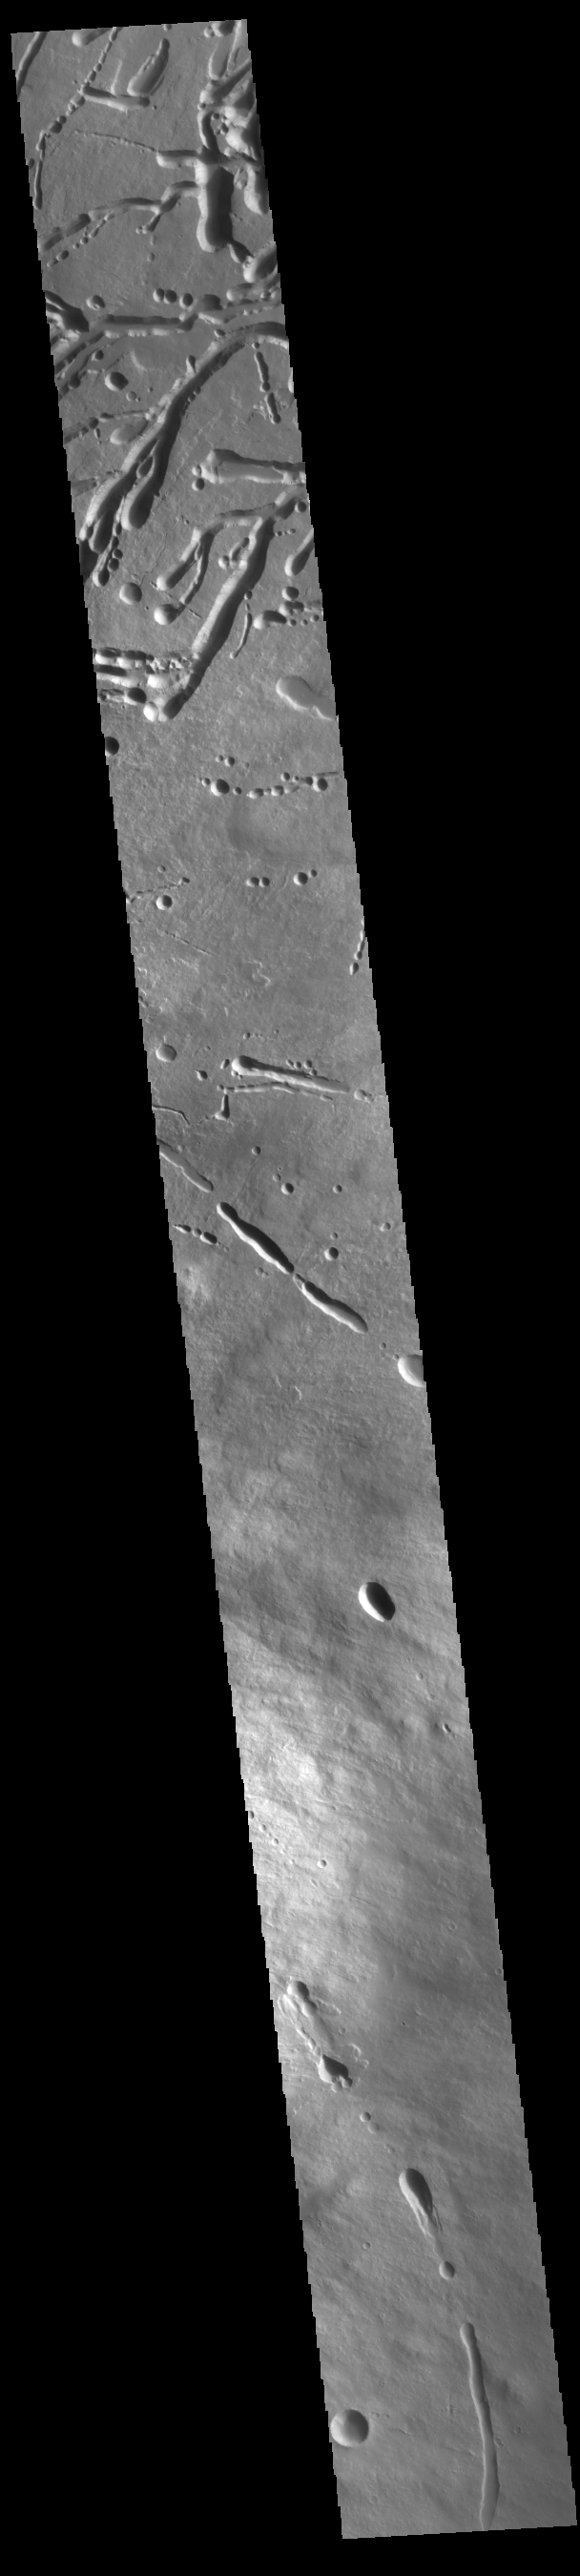

Ascraeus Mons Flank

This VIS image shows a cross section of the eastern flank of Ascraeus Mons. Ascreaus Mons is the northernmost volcano of the three large Tharsis volcanoes. In order from north to south the volcanoes are Ascreaus Mons, Pavonis Mons and Arsia Mons. All three volcanoes form a line located along a tectonic bulge caused by extensional forces in the region. Along this trend there are increased tectonic features, collapse features, and additional lava flows that arose from the flanks of the volcanoes rather than just the summit. Like the other large volcanoes in the region, Ascraeus Mons is a shield volcano. Shield volcanoes are formed by lava flows originating near or at the summit, building up layers upon layers of lava. In shield volcanoes summit calderas are typically formed where the surface collapses into the void formed by an emptied magma chamber. Ascraeus Mons is the largest of the three volcanoes with a summit of 18km (11 miles) and a width of 460 km (286 miles). For comparison Mauna Kea – the tallest volcano on Earth – is 10 km tall (6.2 miles).

Credit: NASA/JPL-Caltech/ASU